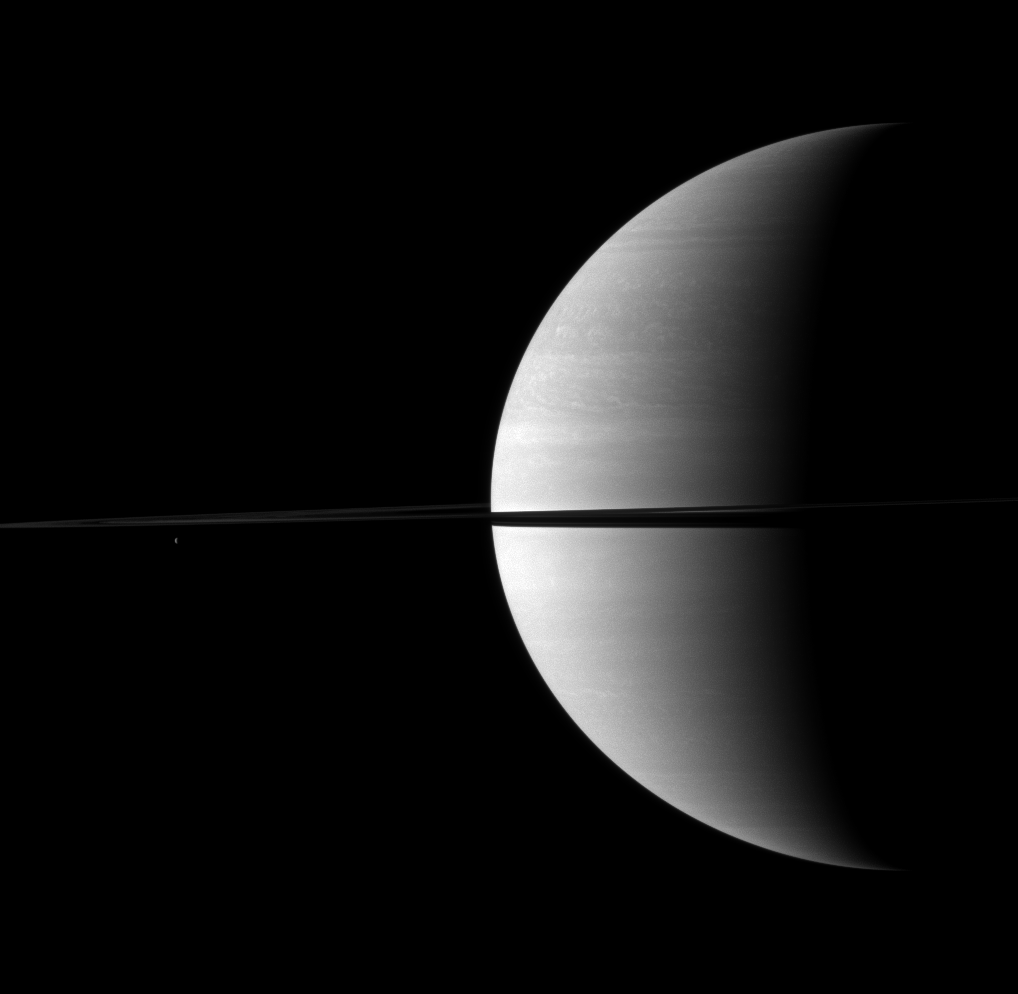

Bisected Crescent

The rings split the planet in two in this Cassini spacecraft view of a crescent Saturn.

Saturn’s moon Tethys (1,062 kilometers, or 660 miles across) is the small dot on the left of the image, below the rings. This view looks toward the northern, sunlit side of the rings from just above the ringplane.

The image was taken with the Cassini spacecraft wide-angle camera on Nov. 28, 2009 using a spectral filter sensitive to wavelengths of near-infrared light centered at 752 nanometers. The view was obtained at a distance of approximately 2.5 million kilometers (1.5 million miles) from Saturn and at a Sun-Saturn-spacecraft, or phase, angle of 103 degrees. Image scale is 143 kilometers (89 miles) per pixel.

The Cassini-Huygens mission is a cooperative project of NASA, the European Space Agency and the Italian Space Agency. The Jet Propulsion Laboratory, a division of the California Institute of Technology in Pasadena, manages the mission for NASA’s Science Mission Directorate, Washington, D.C. The Cassini orbiter and its two onboard cameras were designed, developed and assembled at JPL. The imaging operations center is based at the Space Science Institute in Boulder, Colo.

Credit: NASA/JPL/Space Science Institute